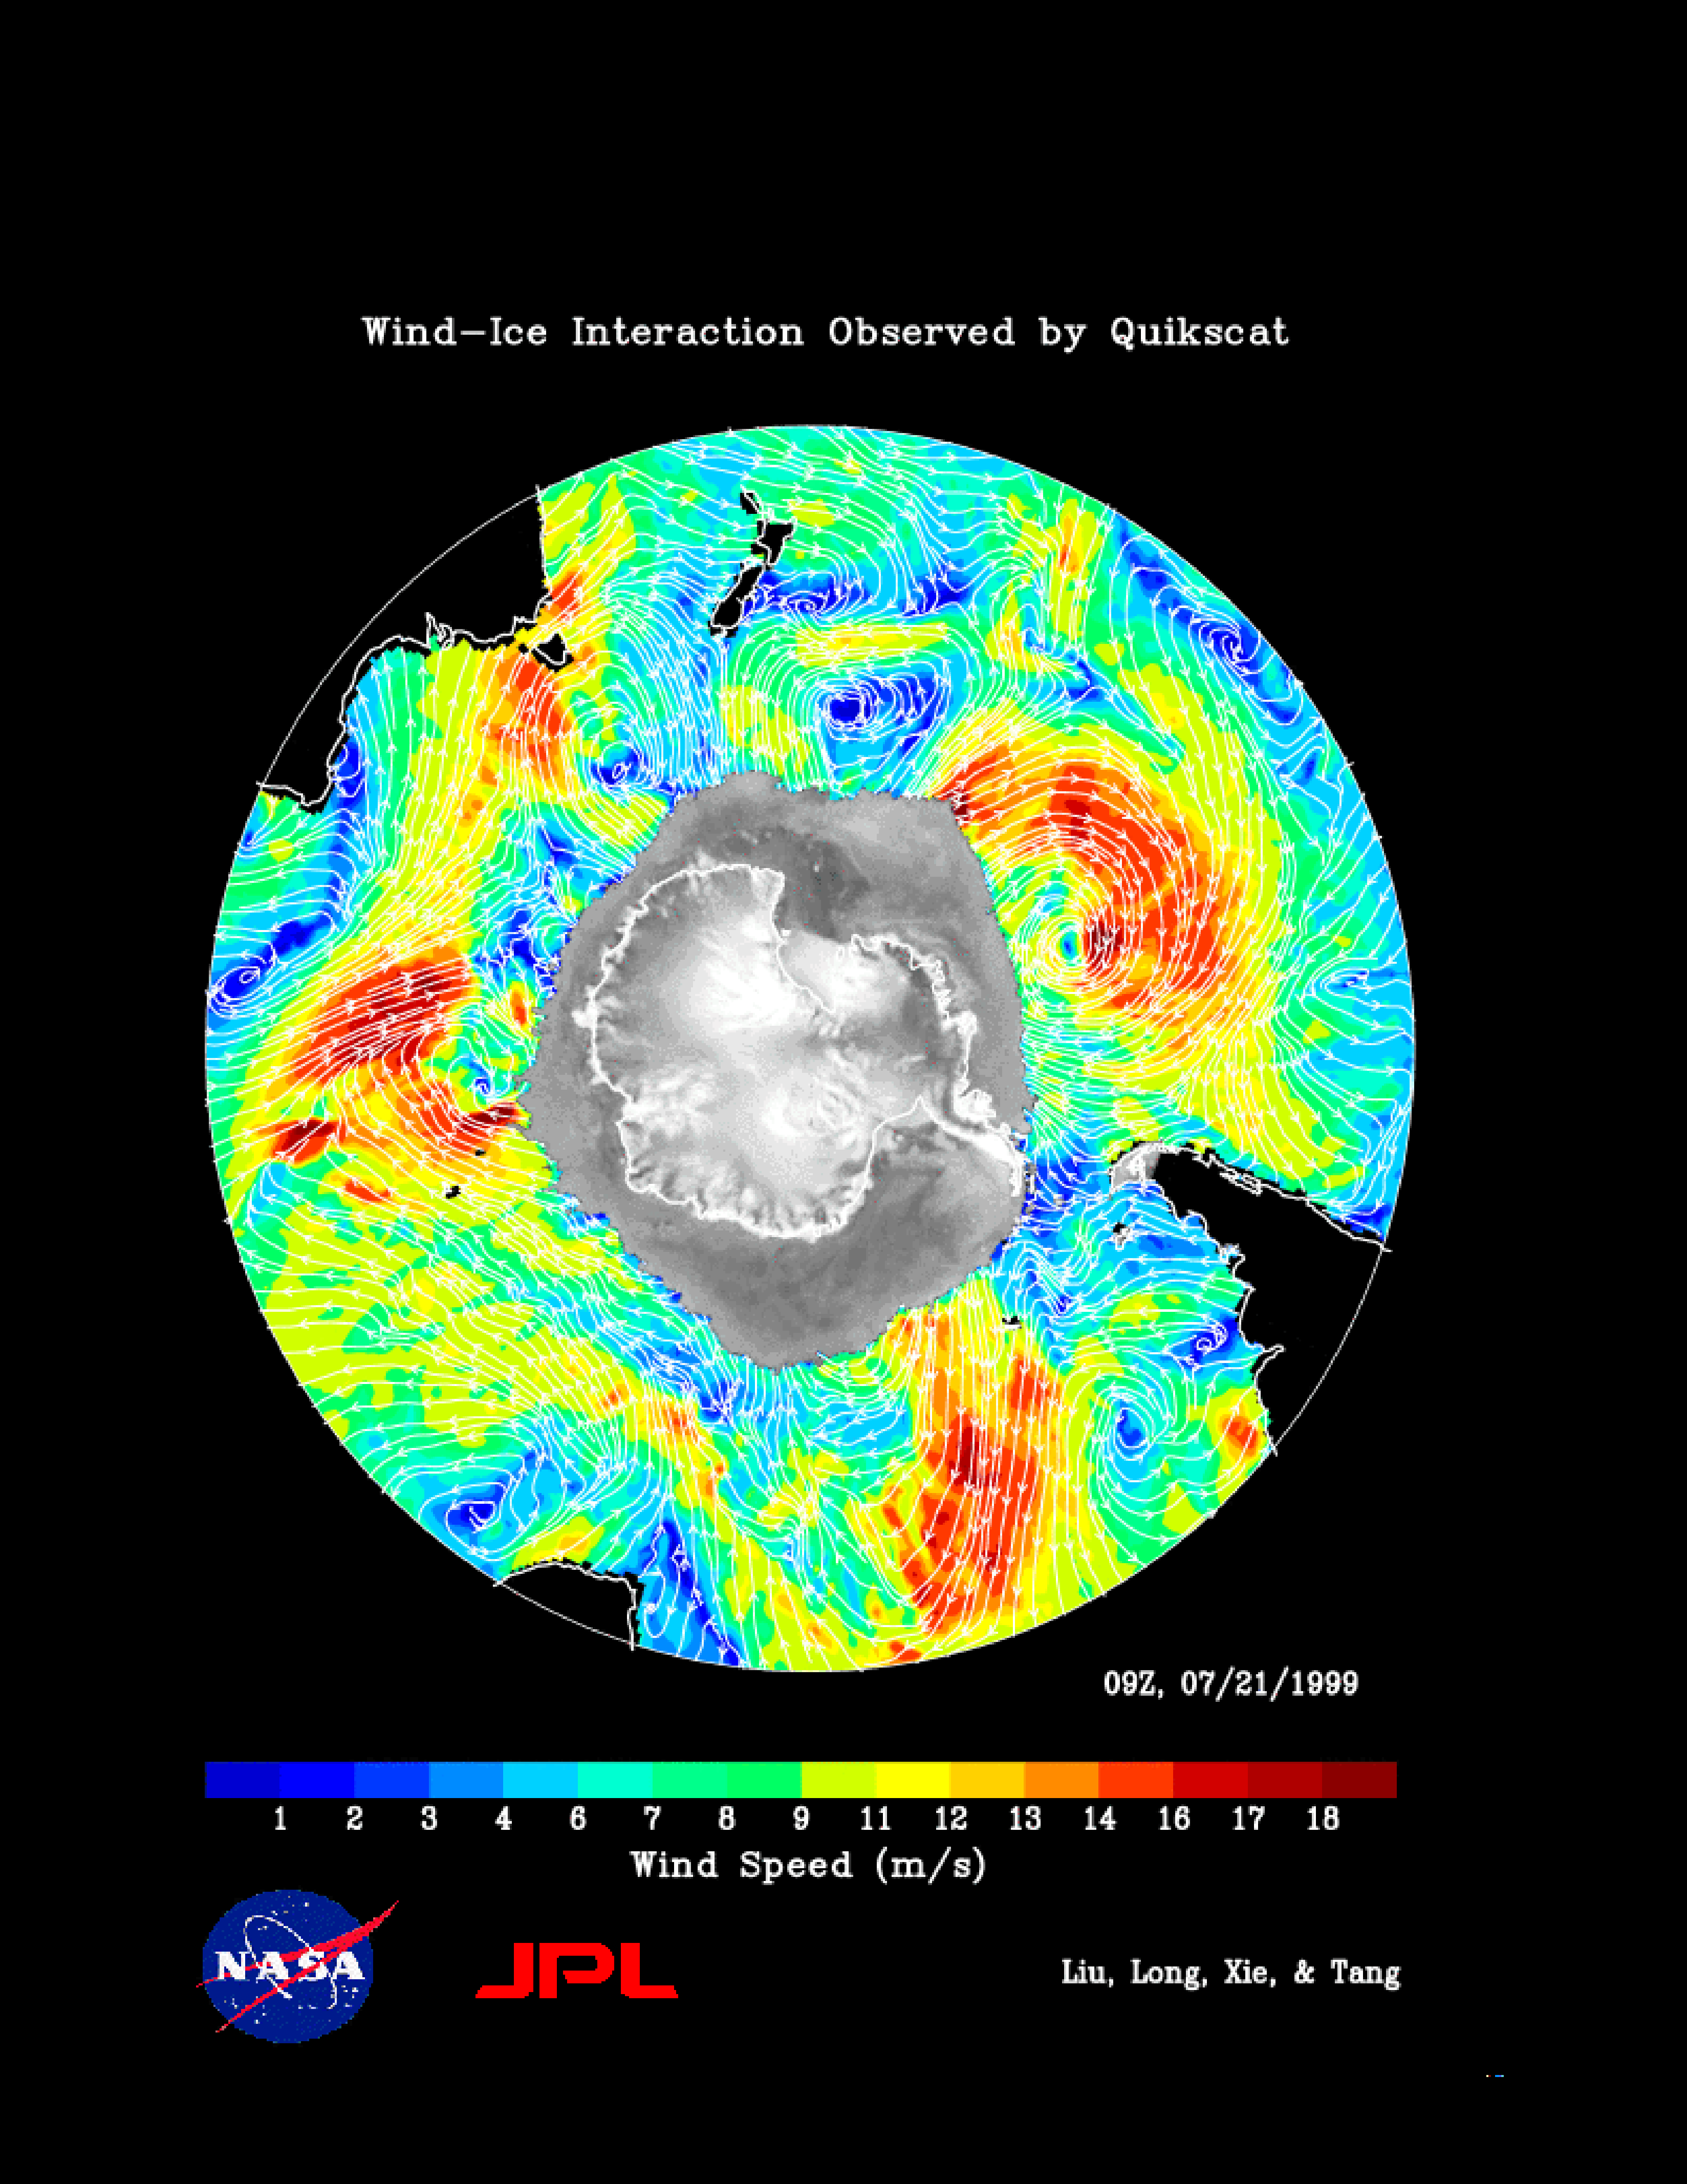

SeaWinds Wind-Ice Interaction

The figure demonstrates of the capability of the SeaWinds instrument on NASA’s QuikScat satellite in monitoring both sea ice and ocean surface wind, thus helping to further our knowledge in wind-ice interaction and its effect on climate change. The gray-scale image of normalized radar back scatter shows various kinds of ice in Antarctica. The land mass is outlined in black. The gray area outside the land mass is occupied by sea ice. Outside of the ice, white streamlines representing wind direction are overlaid onto the color image of wind speed distribution. The map (including both ice and wind) is produced from one day, July 21, 1999, of QuikScat interim observations.

With its all-weather observing capability, SeaWinds provides continuous monitoring of ice edge and tracking of icebergs, and describes the morphology of both glacier ice and sea ice. Since the start of its ocean observing mode, SeaWinds has already helped the National Snow and Ice Data Center track an iceberg broken off from Antarctica.

NASA’s Earth Science Enterprise is a long-term research and technology program designed to examine Earth’s land, oceans, atmosphere, ice and life as a total integrated system. JPL is a division of the California Institute of Technology, Pasadena, CA.

Credit: NASA/JPL